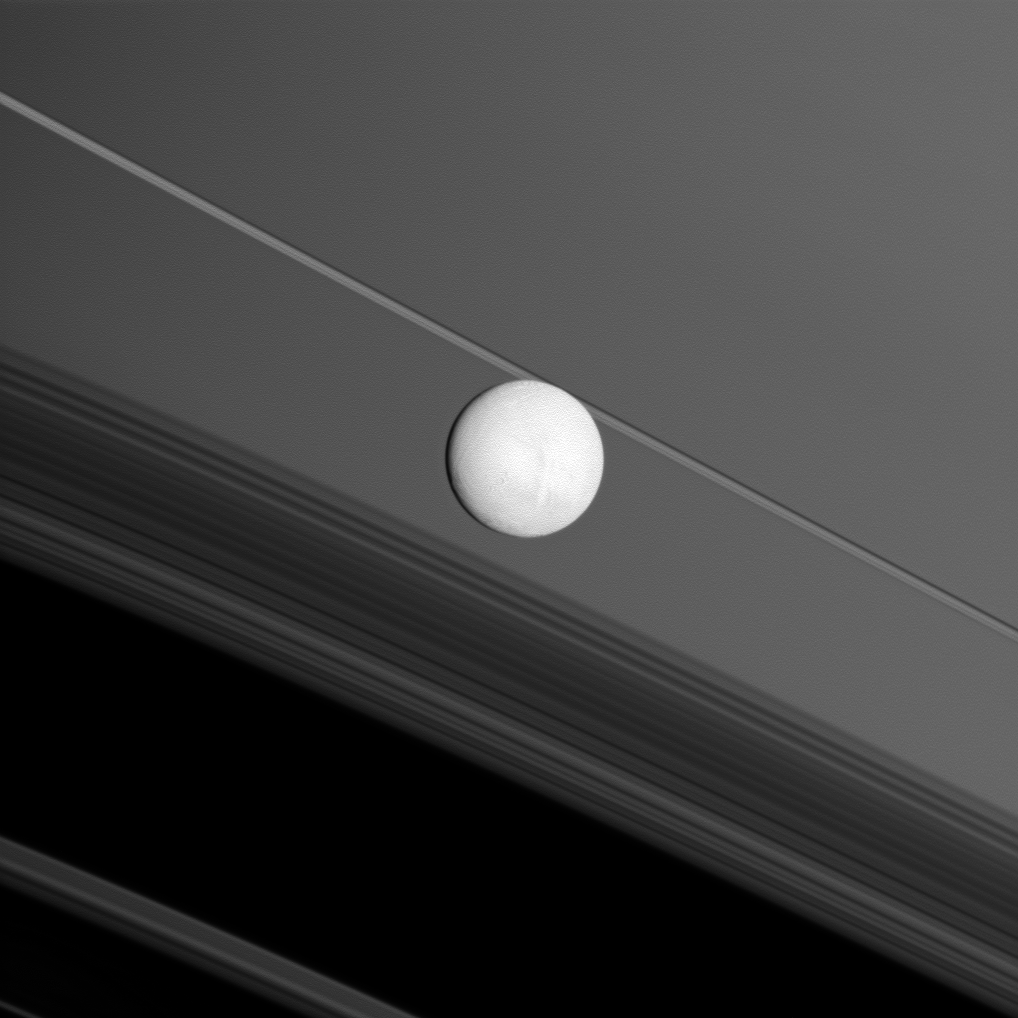

Ring Backdrop

Saturn’s moon Enceladus brightly reflects sunlight before a backdrop of the planet’s rings and the rings’ shadows cast onto the planet.

The Cassini spacecraft captured this snapshot during its flyby of the moon on Nov. 30, 2010. This view looks toward the anti-Saturn side of Enceladus (504 kilometers, or 313 miles across). North on Enceladus is up and rotated 28 degrees to the right.

This view looks toward the northern, sunlit side of the rings from less than a degree above the ringplane.

The image was taken in visible light with the Cassini spacecraft wide-angle camera. The view was obtained at a distance of approximately 53,000 kilometers (33,000 miles) from Enceladus and at a Sun-Enceladus-spacecraft, or phase, angle of 14 degrees. Image scale is 3 kilometers (2 miles) per pixel.

The Cassini-Huygens mission is a cooperative project of NASA, the European Space Agency and the Italian Space Agency. The Jet Propulsion Laboratory, a division of the California Institute of Technology in Pasadena, manages the mission for NASA’s Science Mission Directorate, Washington, D.C. The Cassini orbiter and its two onboard cameras were designed, developed and assembled at JPL. The imaging operations center is based at the Space Science Institute in Boulder, Colo.

Credit: NASA/JPL/Space Science Institute